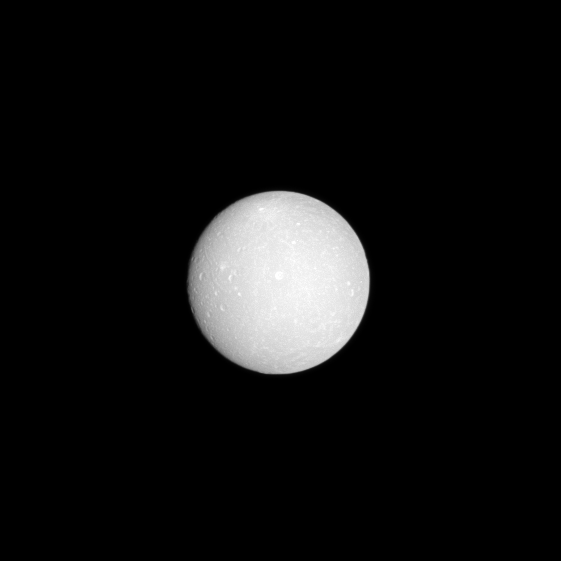

Details on Dione

The face of Dione is almost fully lit as the Cassini spacecraft flies in between this moon and the sun with Dione at low phase.

With a few hundred pixels of its digital camera, Cassini details dozens of craters a million kilometers away.

This view was acquired at a distance of approximately 1 million kilometers (620,000 miles) from Dione and at a Sun-Dione-spacecraft, or phase, angle of 9 degrees. Image scale is about 6 kilometers (4 miles) per pixel. Dione, at 1,123 kilometers (about 698 miles) across, is the fourth largest of Saturn’s moons.

This view looks toward the trailing hemisphere of Dione. North on Dione is up and rotated 7 degrees to the right. The image was taken in visible light with the Cassini spacecraft narrow-angle camera on Dec. 31, 2008.

The Cassini-Huygens mission is a cooperative project of NASA, the European Space Agency and the Italian Space Agency. The Jet Propulsion Laboratory, a division of the California Institute of Technology in Pasadena, manages the mission for NASA’s Science Mission Directorate, Washington, D.C. The Cassini orbiter and its two onboard cameras were designed, developed and assembled at JPL. The imaging operations center is based at the Space Science Institute in Boulder, Colo.

Credit: NASA/JPL/Space Science Institute